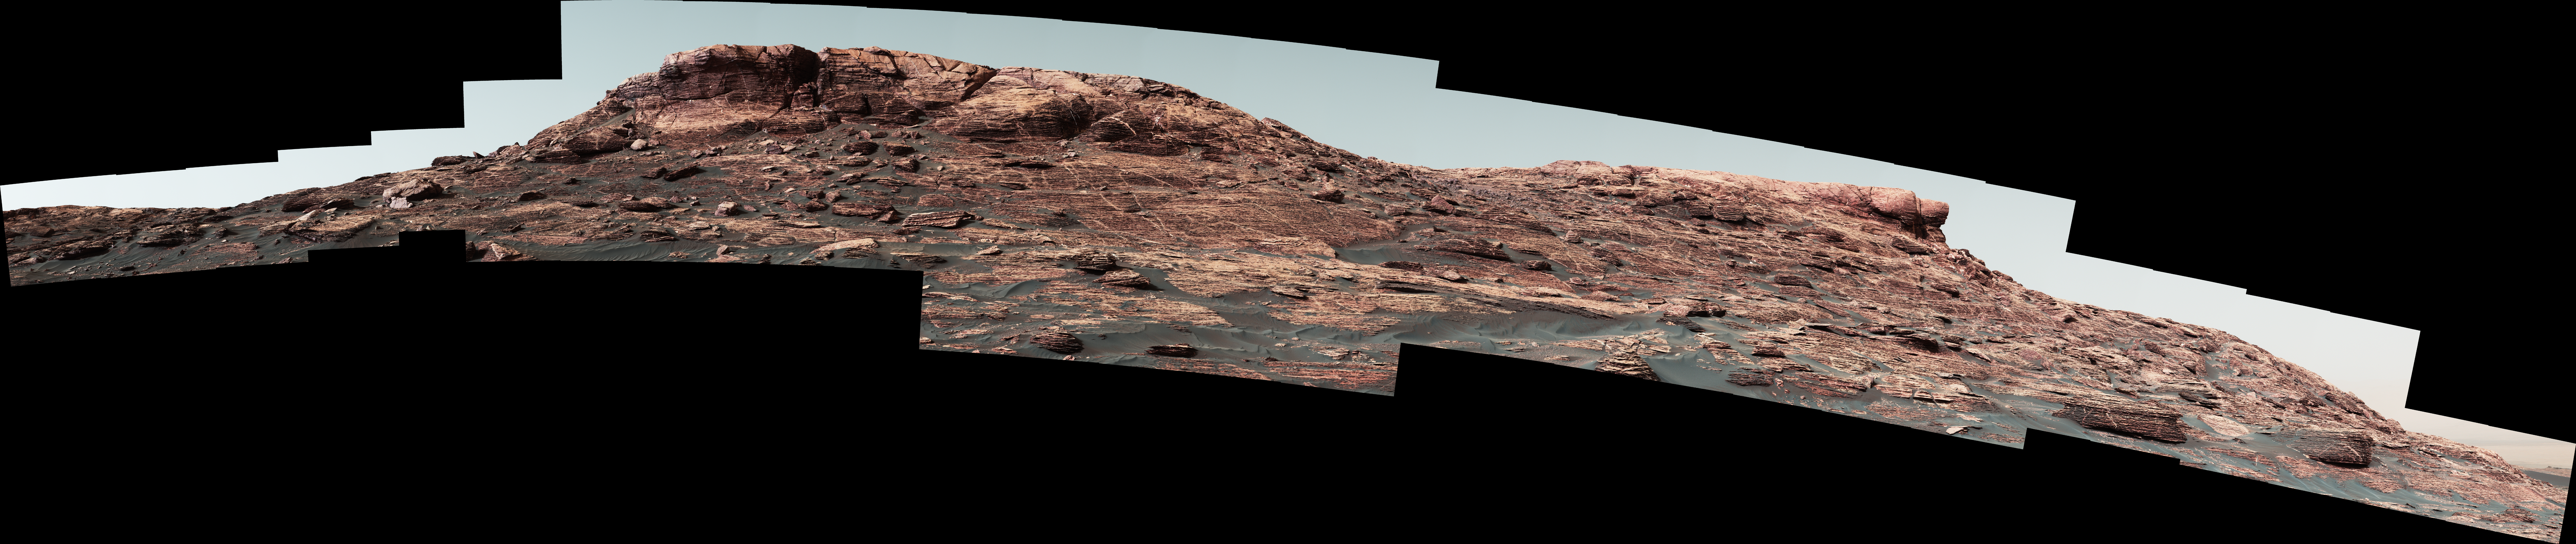

Martian Ridge Looming Above Curiosity Prior to Ascent

Figure 1

Researchers used the Mast Camera (Mastcam) on NASA’s Curiosity Mars rover to gain this detailed view of layers in “Vera Rubin Ridge” from just below the ridge.

The scene combines 70 images taken with the Mastcam’s right-eye, telephoto-lens camera, on Aug. 13, 2017, during the 1,785th Martian day, or sol, of Curiosity’s work on Mars.

This and other Mastcam panoramas show details of the sedimentary rocks that make up the “Vera Rubin Ridge.” This distinct topographic feature located on the lower slopes of Mount Sharp (Aeolis Mons) is characterized by the presence of hematite, an iron-oxide mineral, which has been detected from orbit. The Mastcam images show that the rocks making up the lower part of the ridge are characterized by distinct horizontal stratification with individual rock layers of the order of several inches (tens of centimeters) thick. Scientists on the mission are using such images to determine the ancient environment these rocks were deposited in. The repeated beds indicate progressive accumulation of sediments that now make up the lower part of Mount Sharp, although from this distance it is not possible to know if they were formed by aqueous or wind-blown processes. Close-up images collected as the rover climbs the ridge will help answer this question. The stratified rocks are cross cut by veins filled with a white mineral, likely calcium sulfate, that provide evidence of later episodes of fluid flow through the rocks.

The panorama has been white-balanced so that the colors of the rock materials resemble how they would appear under daytime lighting conditions on Earth. It spans from southeast on the left to west on the right. The Sol 1785 location just north of the ridge is shown in a Sol 1782 traverse map.

The ridge was informally named in early 2017 in memory of Vera Cooper Rubin (1928-2016), whose astronomical observations provided evidence for the existence of the universe’s dark matter.

Figure 1 is an annotated version of the scene. On it, two scale bars of 2 meters (6.6 feet) provide size information for features near the bottom of the ridge and at the highest point visible.

Malin Space Science Systems, San Diego, built and operates the Mastcam. NASA’s Jet Propulsion Laboratory, a division of the Caltech in Pasadena, California, manages the Mars Science Laboratory Project for NASA’s Science Mission Directorate, Washington. JPL designed and built the project’s Curiosity rover.

Credit: NASA/JPL-Caltech/MSSS